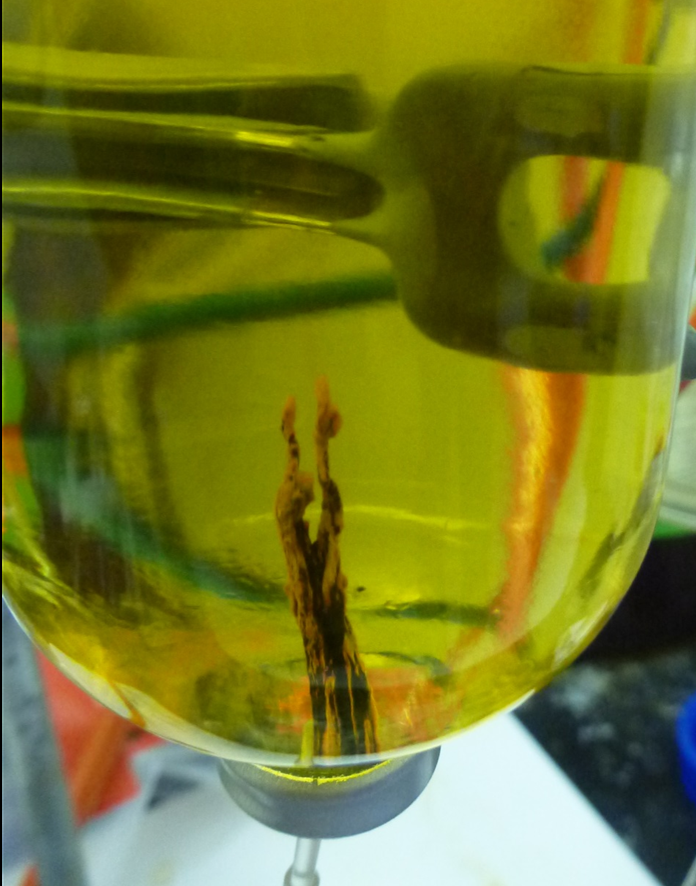

Patchwork ‘Chemical Garden’

A laboratory-created “chemical garden” made of a combination of black iron sulfide and orange iron hydroxide/oxide is shown in this photo. Chemical gardens are a nickname for chimney-like structures that form at bubbling vents on the seafloor. Some researchers think that life may have originated at structures like these billions of years ago.

JPL’s research team is part of the Icy Worlds team of the NASA Astrobiology Institute, based at NASA’s Ames Research Center in Moffett Field, California. JPL is managed by the California Institute of Technology in Pasadena for NASA.

Credit: NASA/JPL-Caltech